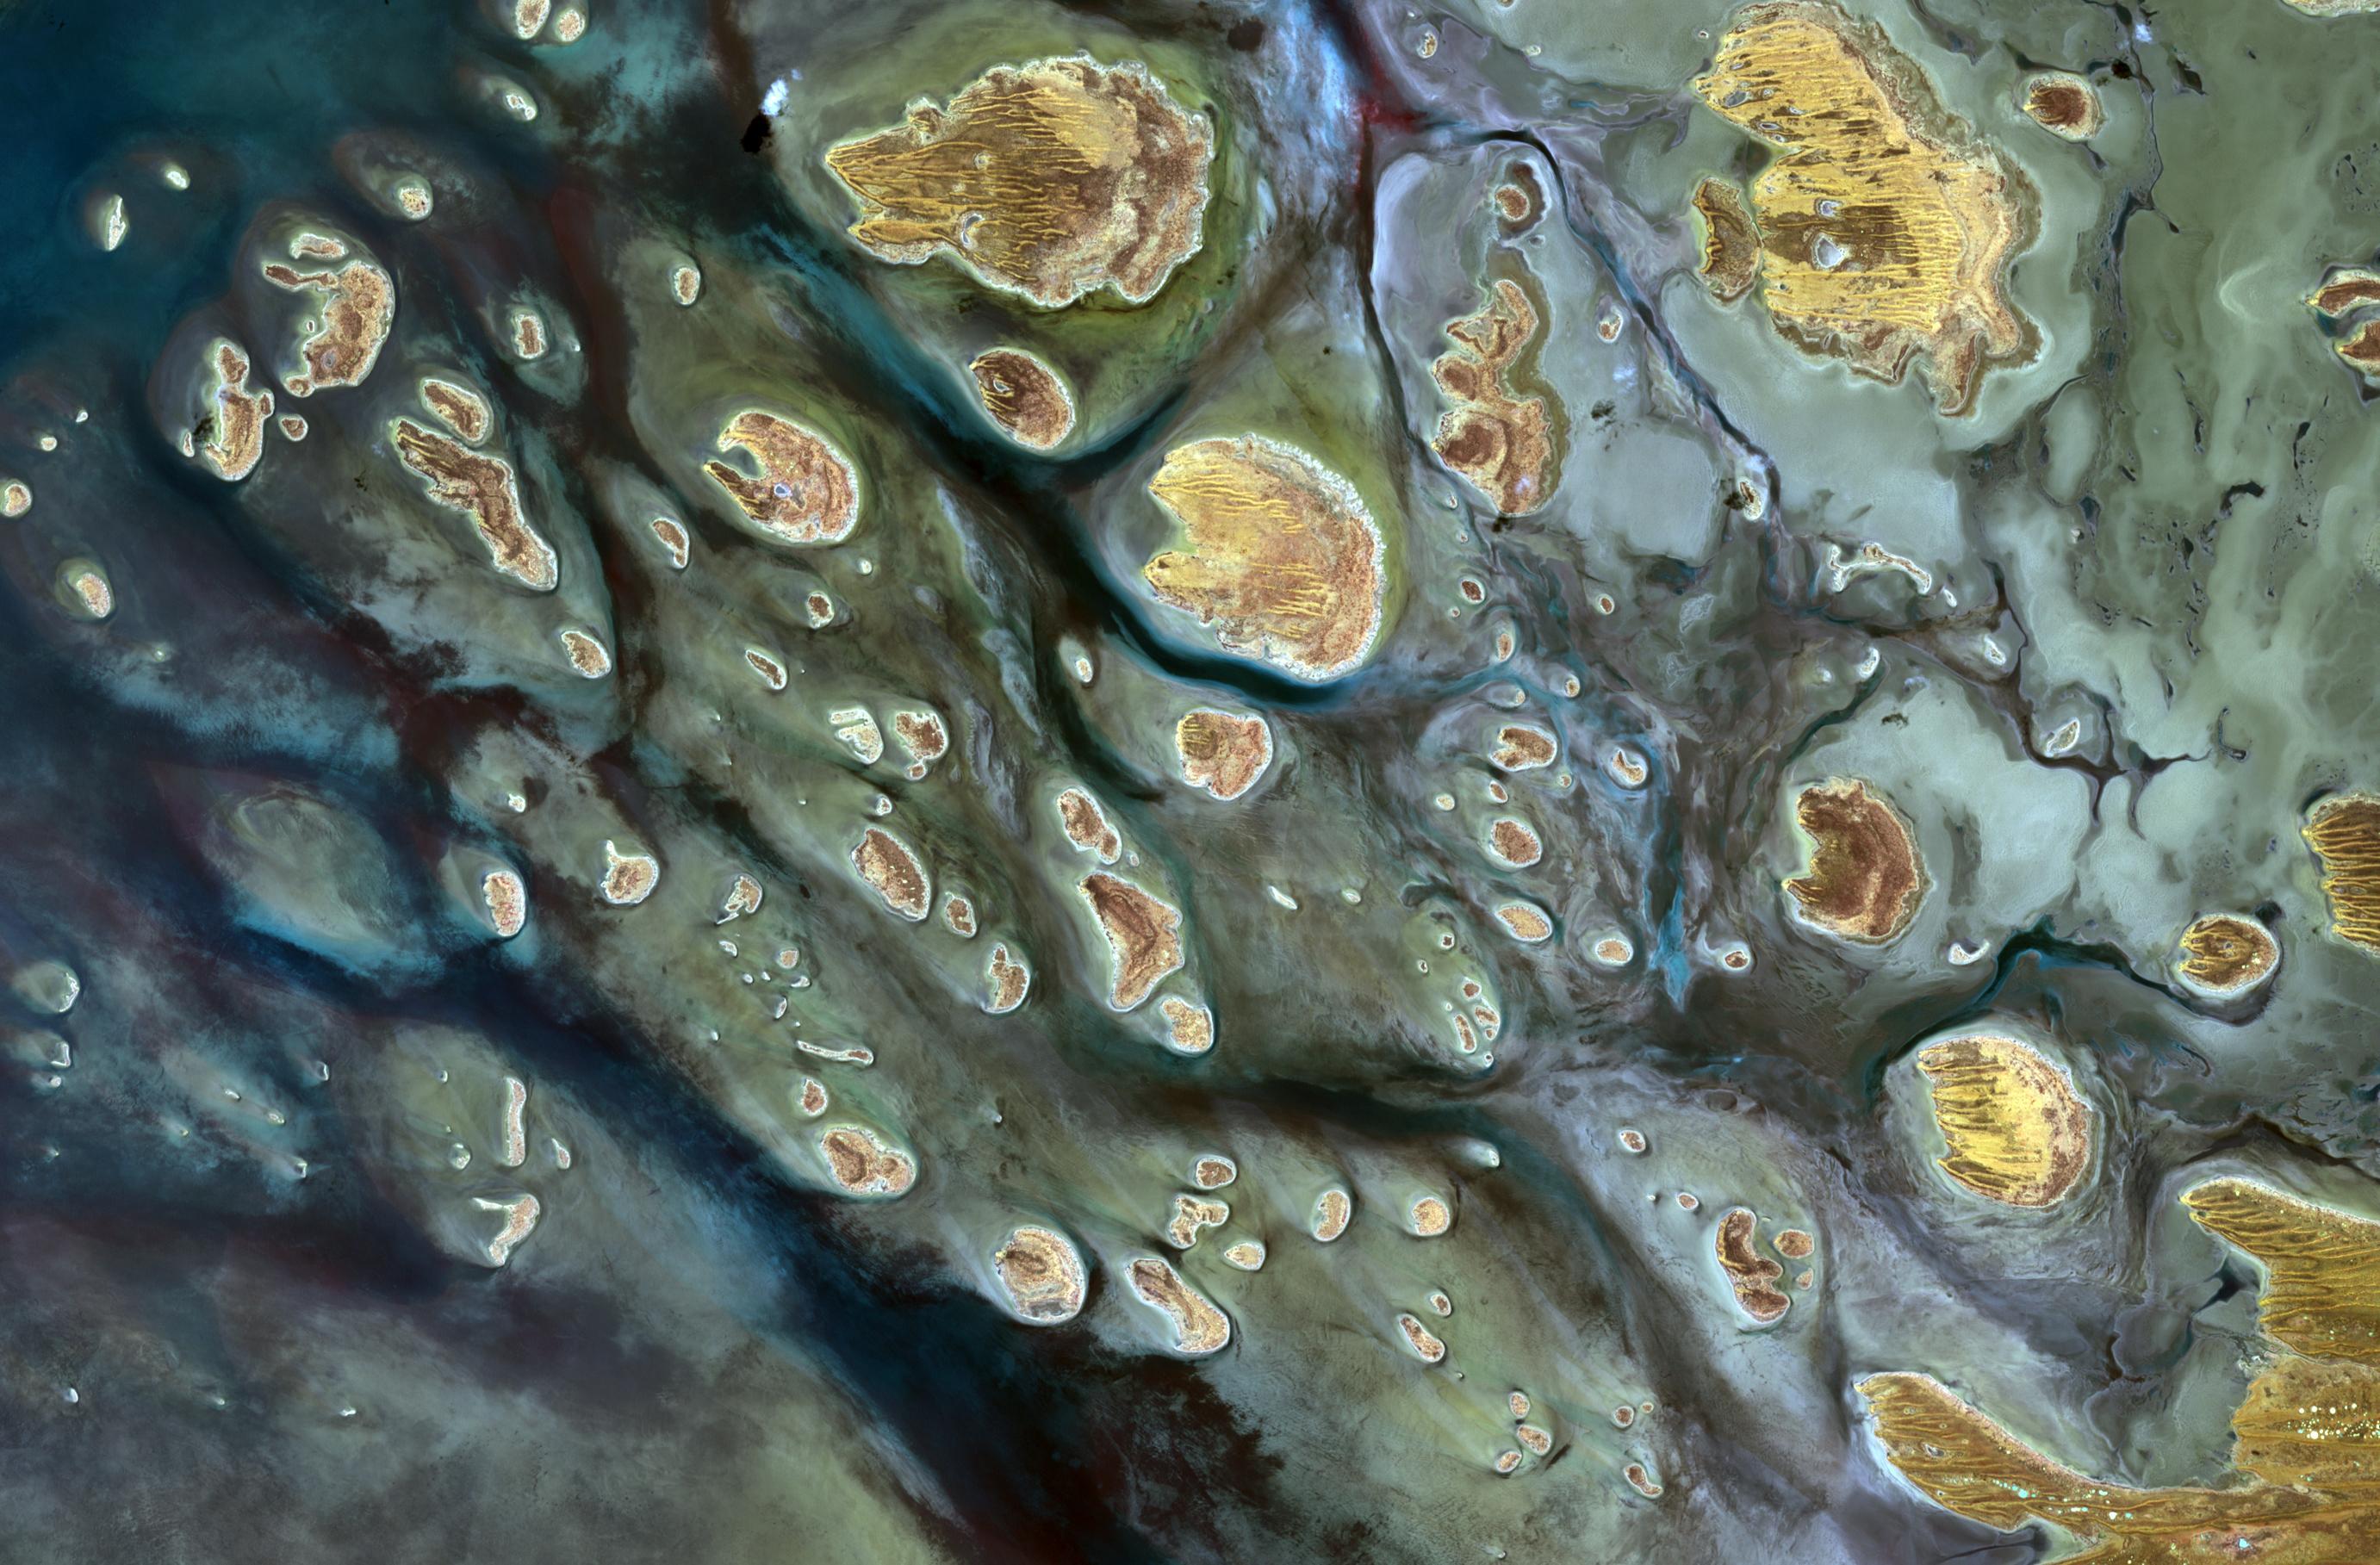

Lake Mackay, Australia

Lake Mackay is the largest of hundreds of ephemeral lakes scattered throughout Western Australia and the Northern Territory, and is the second largest lake in Australia. The darker areas indicate some form of desert vegetation or algae, moisture within the soils, and lowest elevations where water pools. The image was acquired on September 19, 2010 and covers an area of 27 x 41 km. With its 14 spectral bands from the visible to the thermal infrared wavelength region and its high spatial resolution of 15 to 90 meters (about 50 to 300 feet), ASTER images Earth to map and monitor the changing surface of our planet. ASTER is one of five Earth-observing instruments launched Dec. 18, 1999, on Terra. The instrument was built by Japan's Ministry of Economy, Trade and Industry. A joint U.S./Japan science team is responsible for validation and calibration of the instrument and data products. The broad spectral coverage and high spectral resolution of ASTER provides scientists in numerous disciplines with critical information for surface mapping and monitoring of dynamic conditions and temporal change. Example applications are: monitoring glacial advances and retreats; monitoring potentially active volcanoes; identifying crop stress; determining cloud morphology and physical properties; wetlands evaluation; thermal pollution monitoring; coral reef degradation; surface temperature mapping of soils and geology; and measuring surface heat balance. The U.S. science team is located at NASA's Jet Propulsion Laboratory, Pasadena, Calif. The Terra mission is part of NASA's Science Mission Directorate, Washington, D.C.

Credit: NASA/GSFC/METI/ERSDAC/JAROS, and U.S./Japan ASTER Science Team